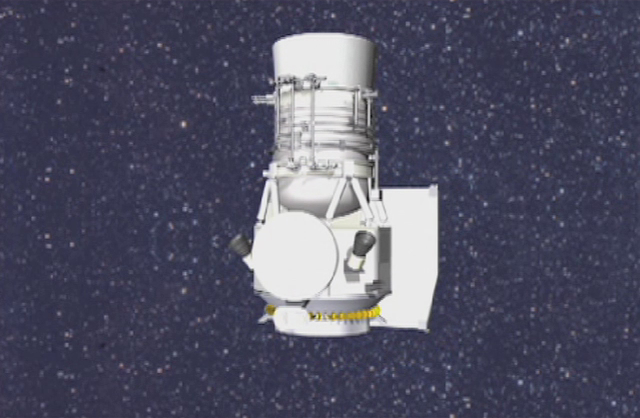

Views of WISE in Space (Artist Concept)

This artist’s animation shows NASA’s Wide-field Infrared Survey Explorer, or WISE, rotating in space, revealing all sides of the spacecraft. The spacecraft’s orbit is shown next. WISE will orbit over the poles of Earth, staying over the day-night, or terminator, line. Its telescope will always point away from Earth, and its solar panels will face the sun.

The animation then zooms out to show the sun. WISE can be seen surveying the whole sky in infrared, one strip at a time. It will take WISE just six months to map the whole sky. The animation ends with a previous view of the entire sky in infrared.

NASA’s Jet Propulsion Laboratory, Pasadena, Calif., manages the Wide-field Infrared Survey Explorer for NASA’s Science Mission Directorate, Washington. The mission’s principal investigator, Edward Wright, is at UCLA. The mission was competitively selected under NASA’s Explorers Program managed by the Goddard Space Flight Center, Greenbelt, Md. The science instrument was built by the Space Dynamics Laboratory, Logan, Utah, and the spacecraft was built by Ball Aerospace & Technologies Corp., Boulder, Colo. Science operations and data processing take place at the Infrared Processing and Analysis Center at the California Institute of Technology in Pasadena. Caltech manages JPL for NASA.

Credit: NASA/JPL-Caltech/Ball